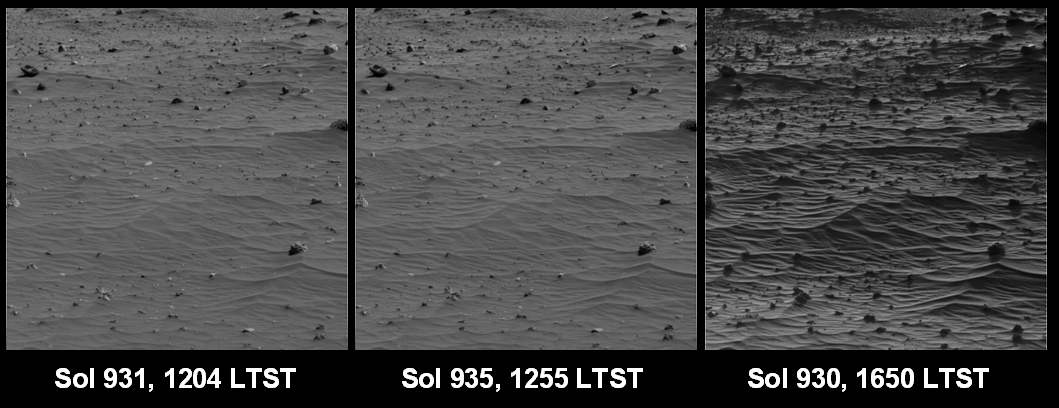

Shadows Draw Attention to Features of Mars Landscape (Sand Ripples)

Taking advantage of lengthening shadows during the onset of winter and at different times of day, NASA’s Mars Exploration Rover Spirit acquired this series of images accentuating subtle features in the terrain. Images acquired at low sun angles allow scientists to better understand differences in surface roughness among soils and rocks. Variations in how brightly sunlight reflects off surfaces under different lighting conditions help scientists estimate the microscopic physical characteristics of the mineral grains in different rocks and soils.

Spirit acquired these sets of images at different local true solar times (LTST) on martian days, known as sols, 930 (Aug. 15, 2006), 931 (Aug. 16, 2006), and 935 (Aug. 20, 2006) using the 601-nanometer filter of the panoramic camera. Spirit acquired the single-frame images of sand ripples with the panoramic camera turned to an azimuth of 290 degrees (west-northwest).

Credit: NASA/JPL-Caltech/Cornell